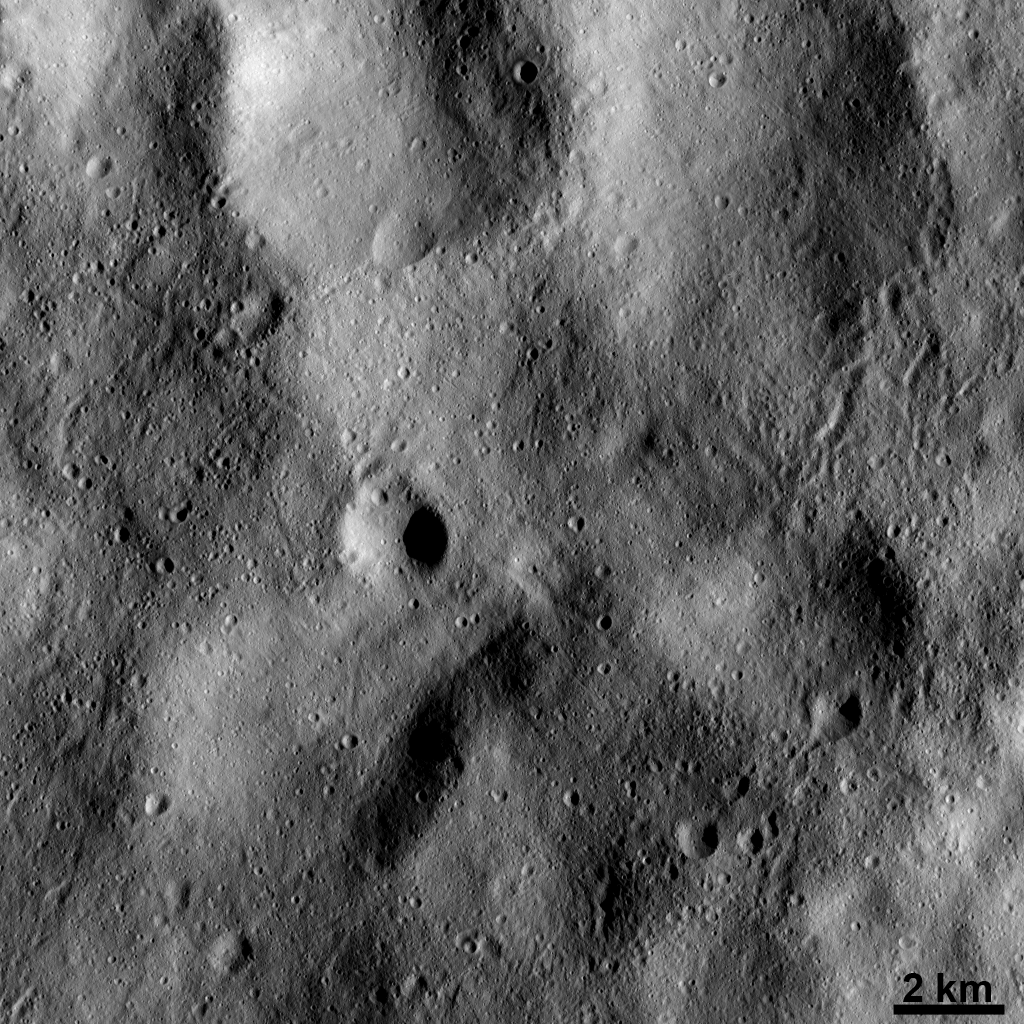

Markings of Ejected Material on Vesta’s Surface

This Dawn FC (framing camera) image shows many linear or sinuous grooves crisscrossing the surface of Vesta. These grooves are less than 1 kilometer (0.6 mile) in width. They were created when large pieces of debris, which were ejected when material from space hit Vesta, grazed and scoured the surface. The large, circular depressions in this image are old, heavily degraded craters whose rims are barely visible. These heavily degraded craters have been almost completely filled up by material called regolith. Regolith consists of numerous small particles that were deposited or created by various impacts into Vesta.

This image is located in Vesta’s Gegania quadrangle and the center of the image is 10.8 degrees north latitude, 10.5 degrees east longitude. NASA’s Dawn spacecraft obtained this image with its framing camera on Dec. 13, 2011. This image was taken through the camera’s clear filter. The distance to the surface of Vesta is 189 kilometers (117 miles) and the image has a resolution of about 18 meters (59 feet) per pixel. This image was acquired during the LAMO (low-altitude mapping orbit) phase of the mission.

The Dawn mission to Vesta and Ceres is managed by NASA’s Jet Propulsion Laboratory, a division of the California Institute of Technology in Pasadena, for NASA’s Science Mission Directorate, Washington D.C. UCLA is responsible for overall Dawn mission science. The Dawn framing cameras have been developed and built under the leadership of the Max Planck Institute for Solar System Research, Katlenburg-Lindau, Germany, with significant contributions by DLR German Aerospace Center, Institute of Planetary Research, Berlin, and in coordination with the Institute of Computer and Communication Network Engineering, Braunschweig. The Framing Camera project is funded by the Max Planck Society, DLR, and NASA/JPL.

Credit: NASA/JPL-Caltech/UCLA/MPS/DLR/IDA